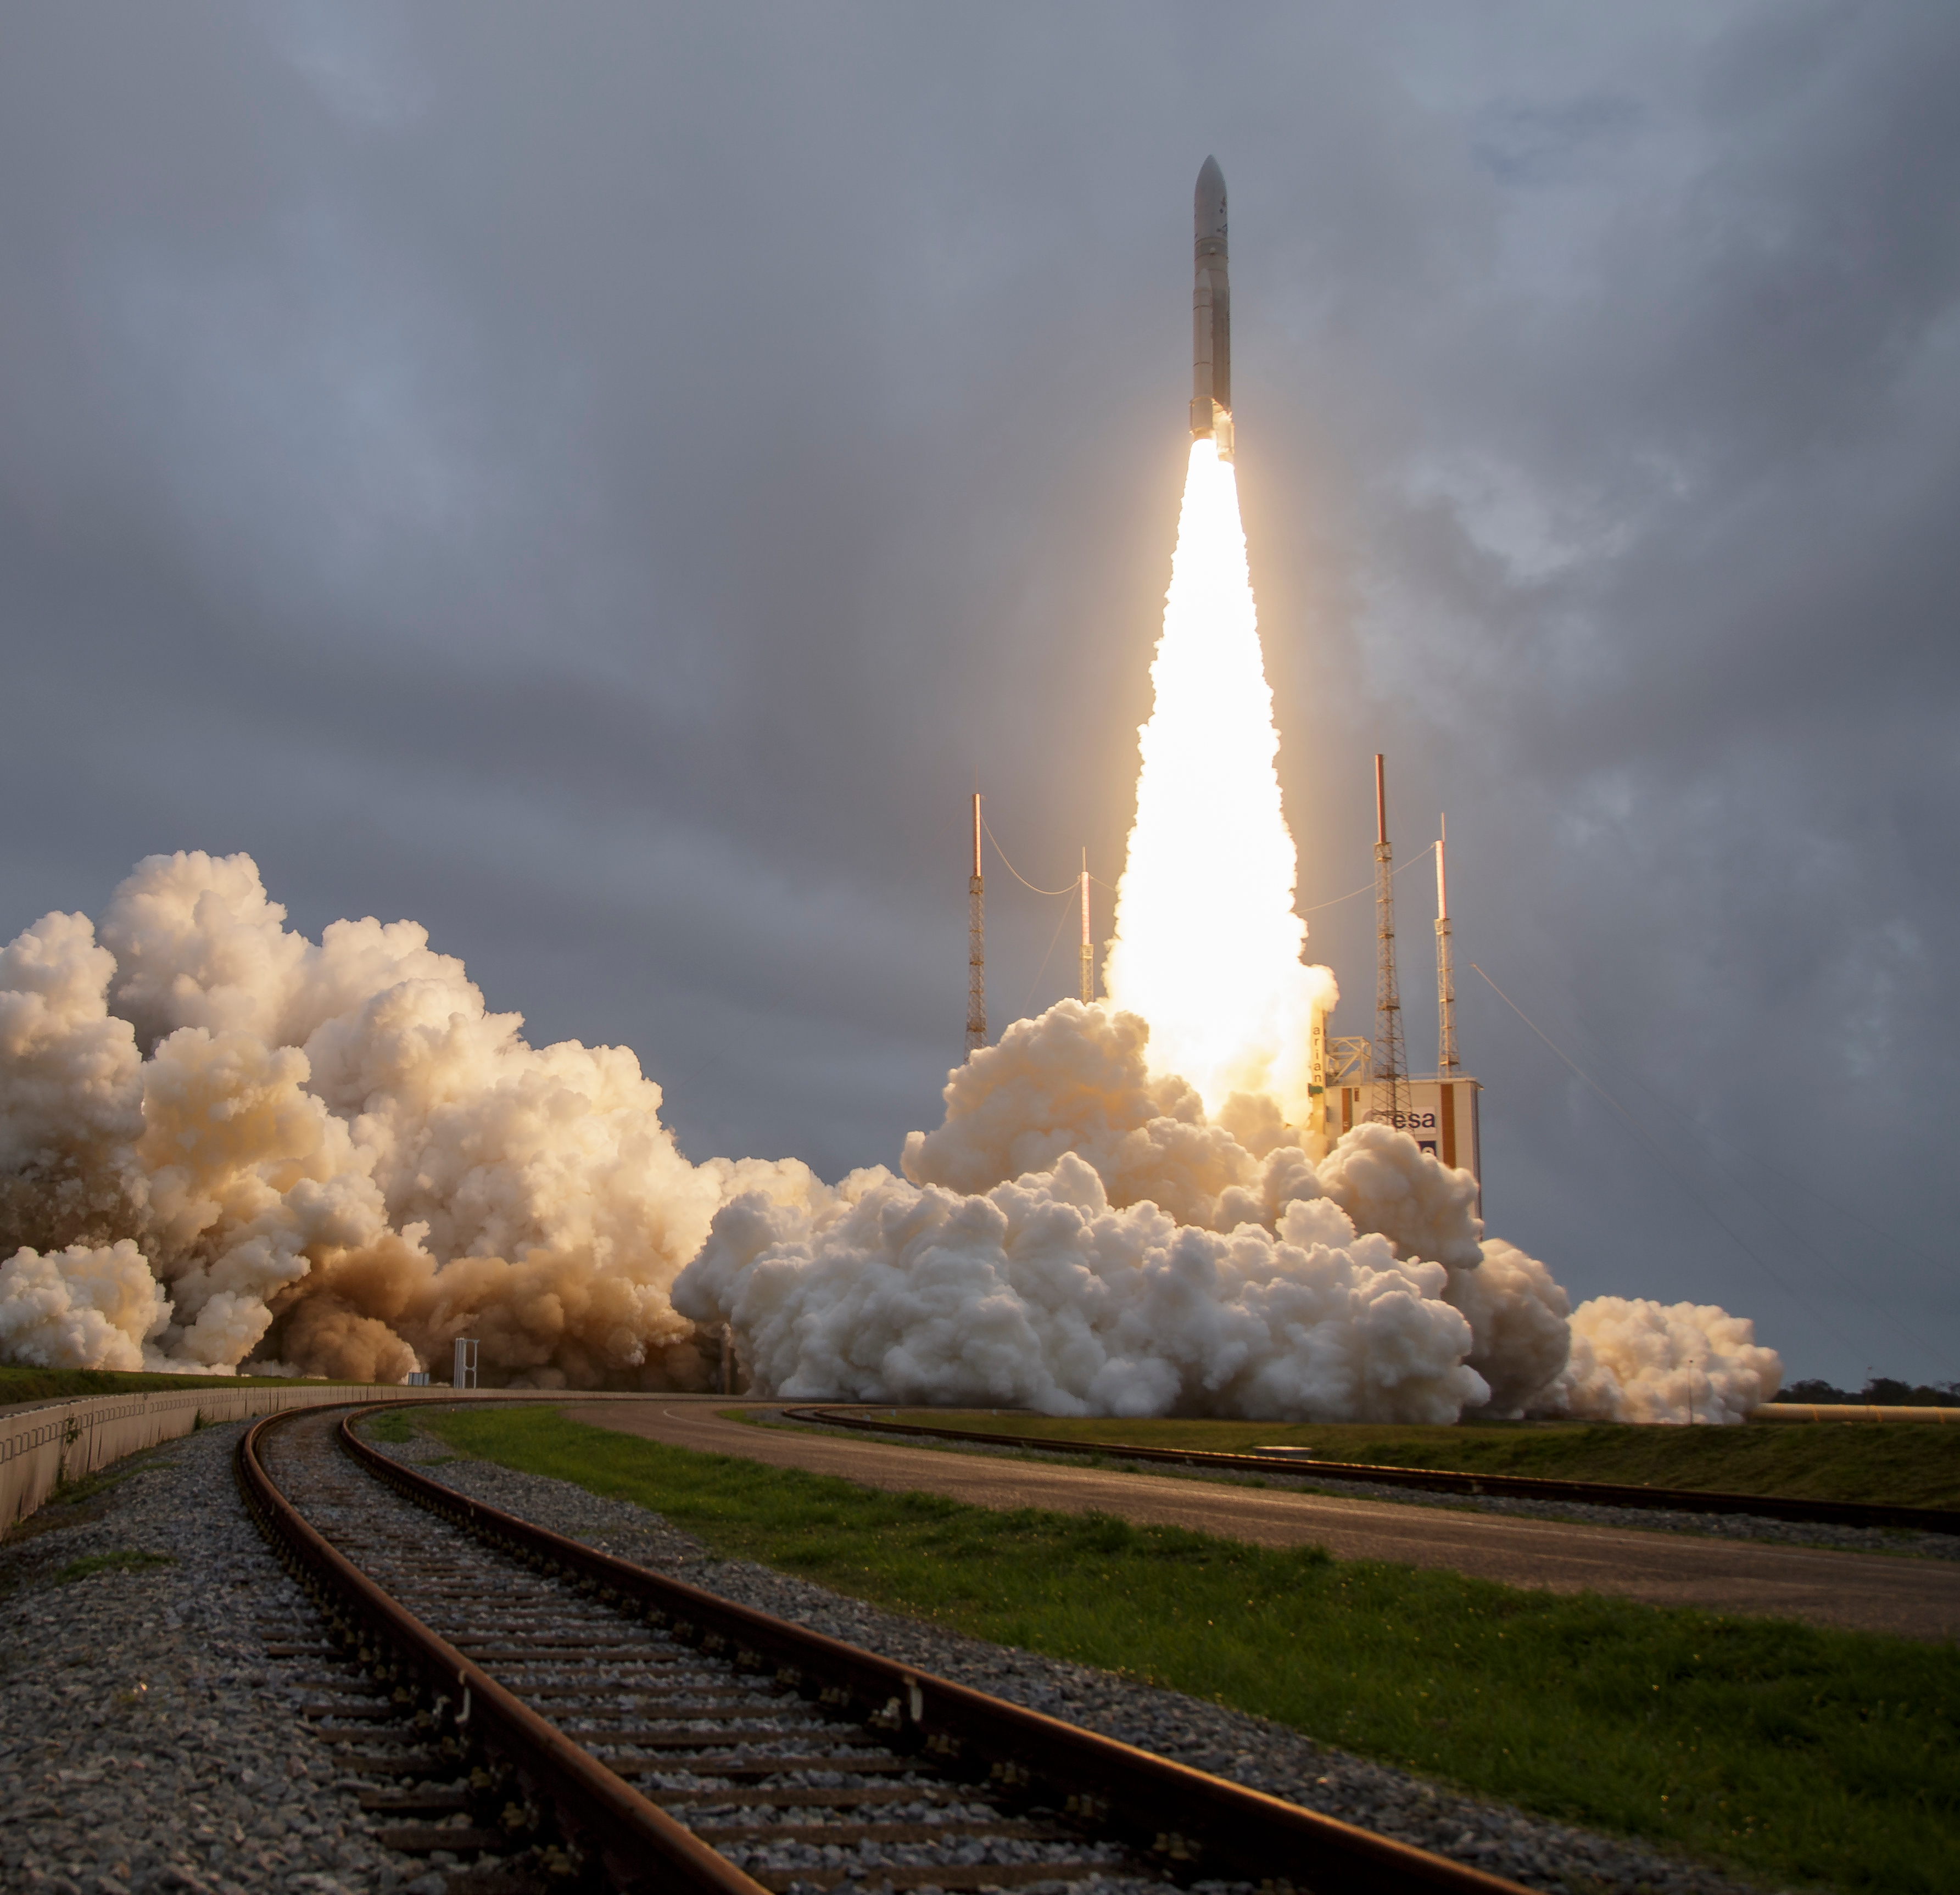

James Webb Space Telescope Launch

Arianespace's Ariane 5 rocket launches with NASA’s James Webb Space Telescope onboard, Saturday, Dec. 25, 2021, from the ELA-3 Launch Zone of Europe’s Spaceport at the Guiana Space Centre in Kourou, French Guiana. The James Webb Space Telescope (sometimes called JWST or Webb) is a large infrared telescope with a 21.3 foot (6.5 meter) primary mirror. The observatory will study every phase of cosmic history—from within our solar system to the most distant observable galaxies in the early universe.

Credit: NASA/Bill Ingalls